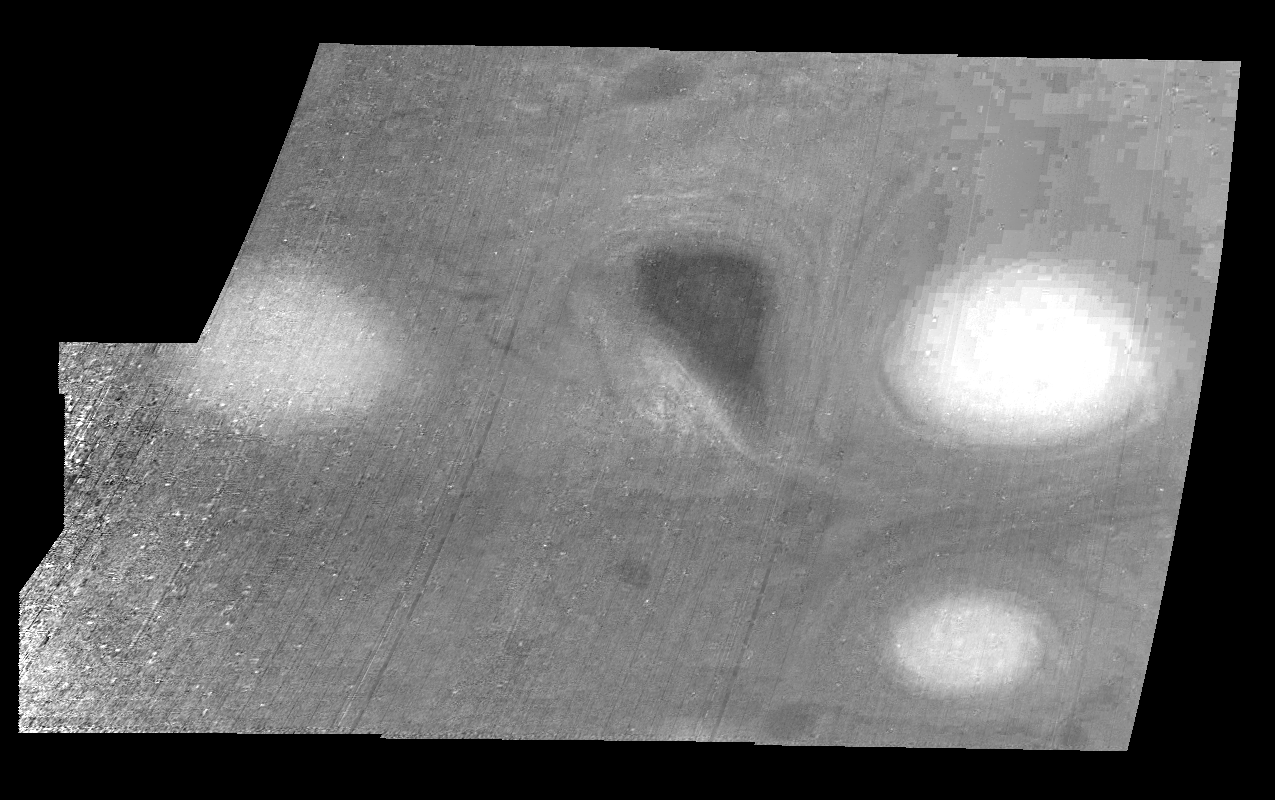

Jupiter’s Long-lived White Ovals in a Methane Band (Time Set 2)

Light at 889 nanometers is strongly absorbed by atmospheric methane. This mosaic shows the features of a hazy cloud layer tens of kilometers above Jupiter’s main visible cloud deck. This haze varies in height but appears to be present over the entire region. Small patches of very bright clouds may be similar to terrestrial thunderstorms. Oval cloud systems of this type are often associated with chaotic cyclonic systems such as the balloon shaped vortex seen here between the well formed ovals. This system is centered near 30 degrees south planetocentric latitude and 100 degrees west longitude and rotates in a clockwise sense about its center. The oval shaped vortices in the upper half of the mosaic are two of the three long-lived White Ovals that formed to the south of the Red Spot in the 1930’s and, like the Red Spot, rotate in a counterclockwise sense. The east to west dimension of the leftmost White Oval is 9000 kilometers (km). (The diameter of the Earth is 12,756 km.) The White Ovals drift in longitude relative to one another, and are presently restricting the cyclonic structure.

To the south, the smaller oval and its accompanying cyclonic system are moving eastward at about 0.4 degrees per day relative to the larger ovals. The interaction between these two cyclonic storm systems is producing high, thick cumulus-like clouds in the southern part of the more northerly trapped system.

North is at the top of this mosaic. The smallest resolved features are tens of kilometers in size. These images were taken on February 19, 1997, at a range of 1.1 million kilometers by the Solid State Imaging (CCD) system aboard NASA’s Galileo spacecraft.

The Jet Propulsion Laboratory, Pasadena, CA manages the mission for NASA’s Office of Space Science, Washington, DC.

Credit: NASA/JPL-Caltech